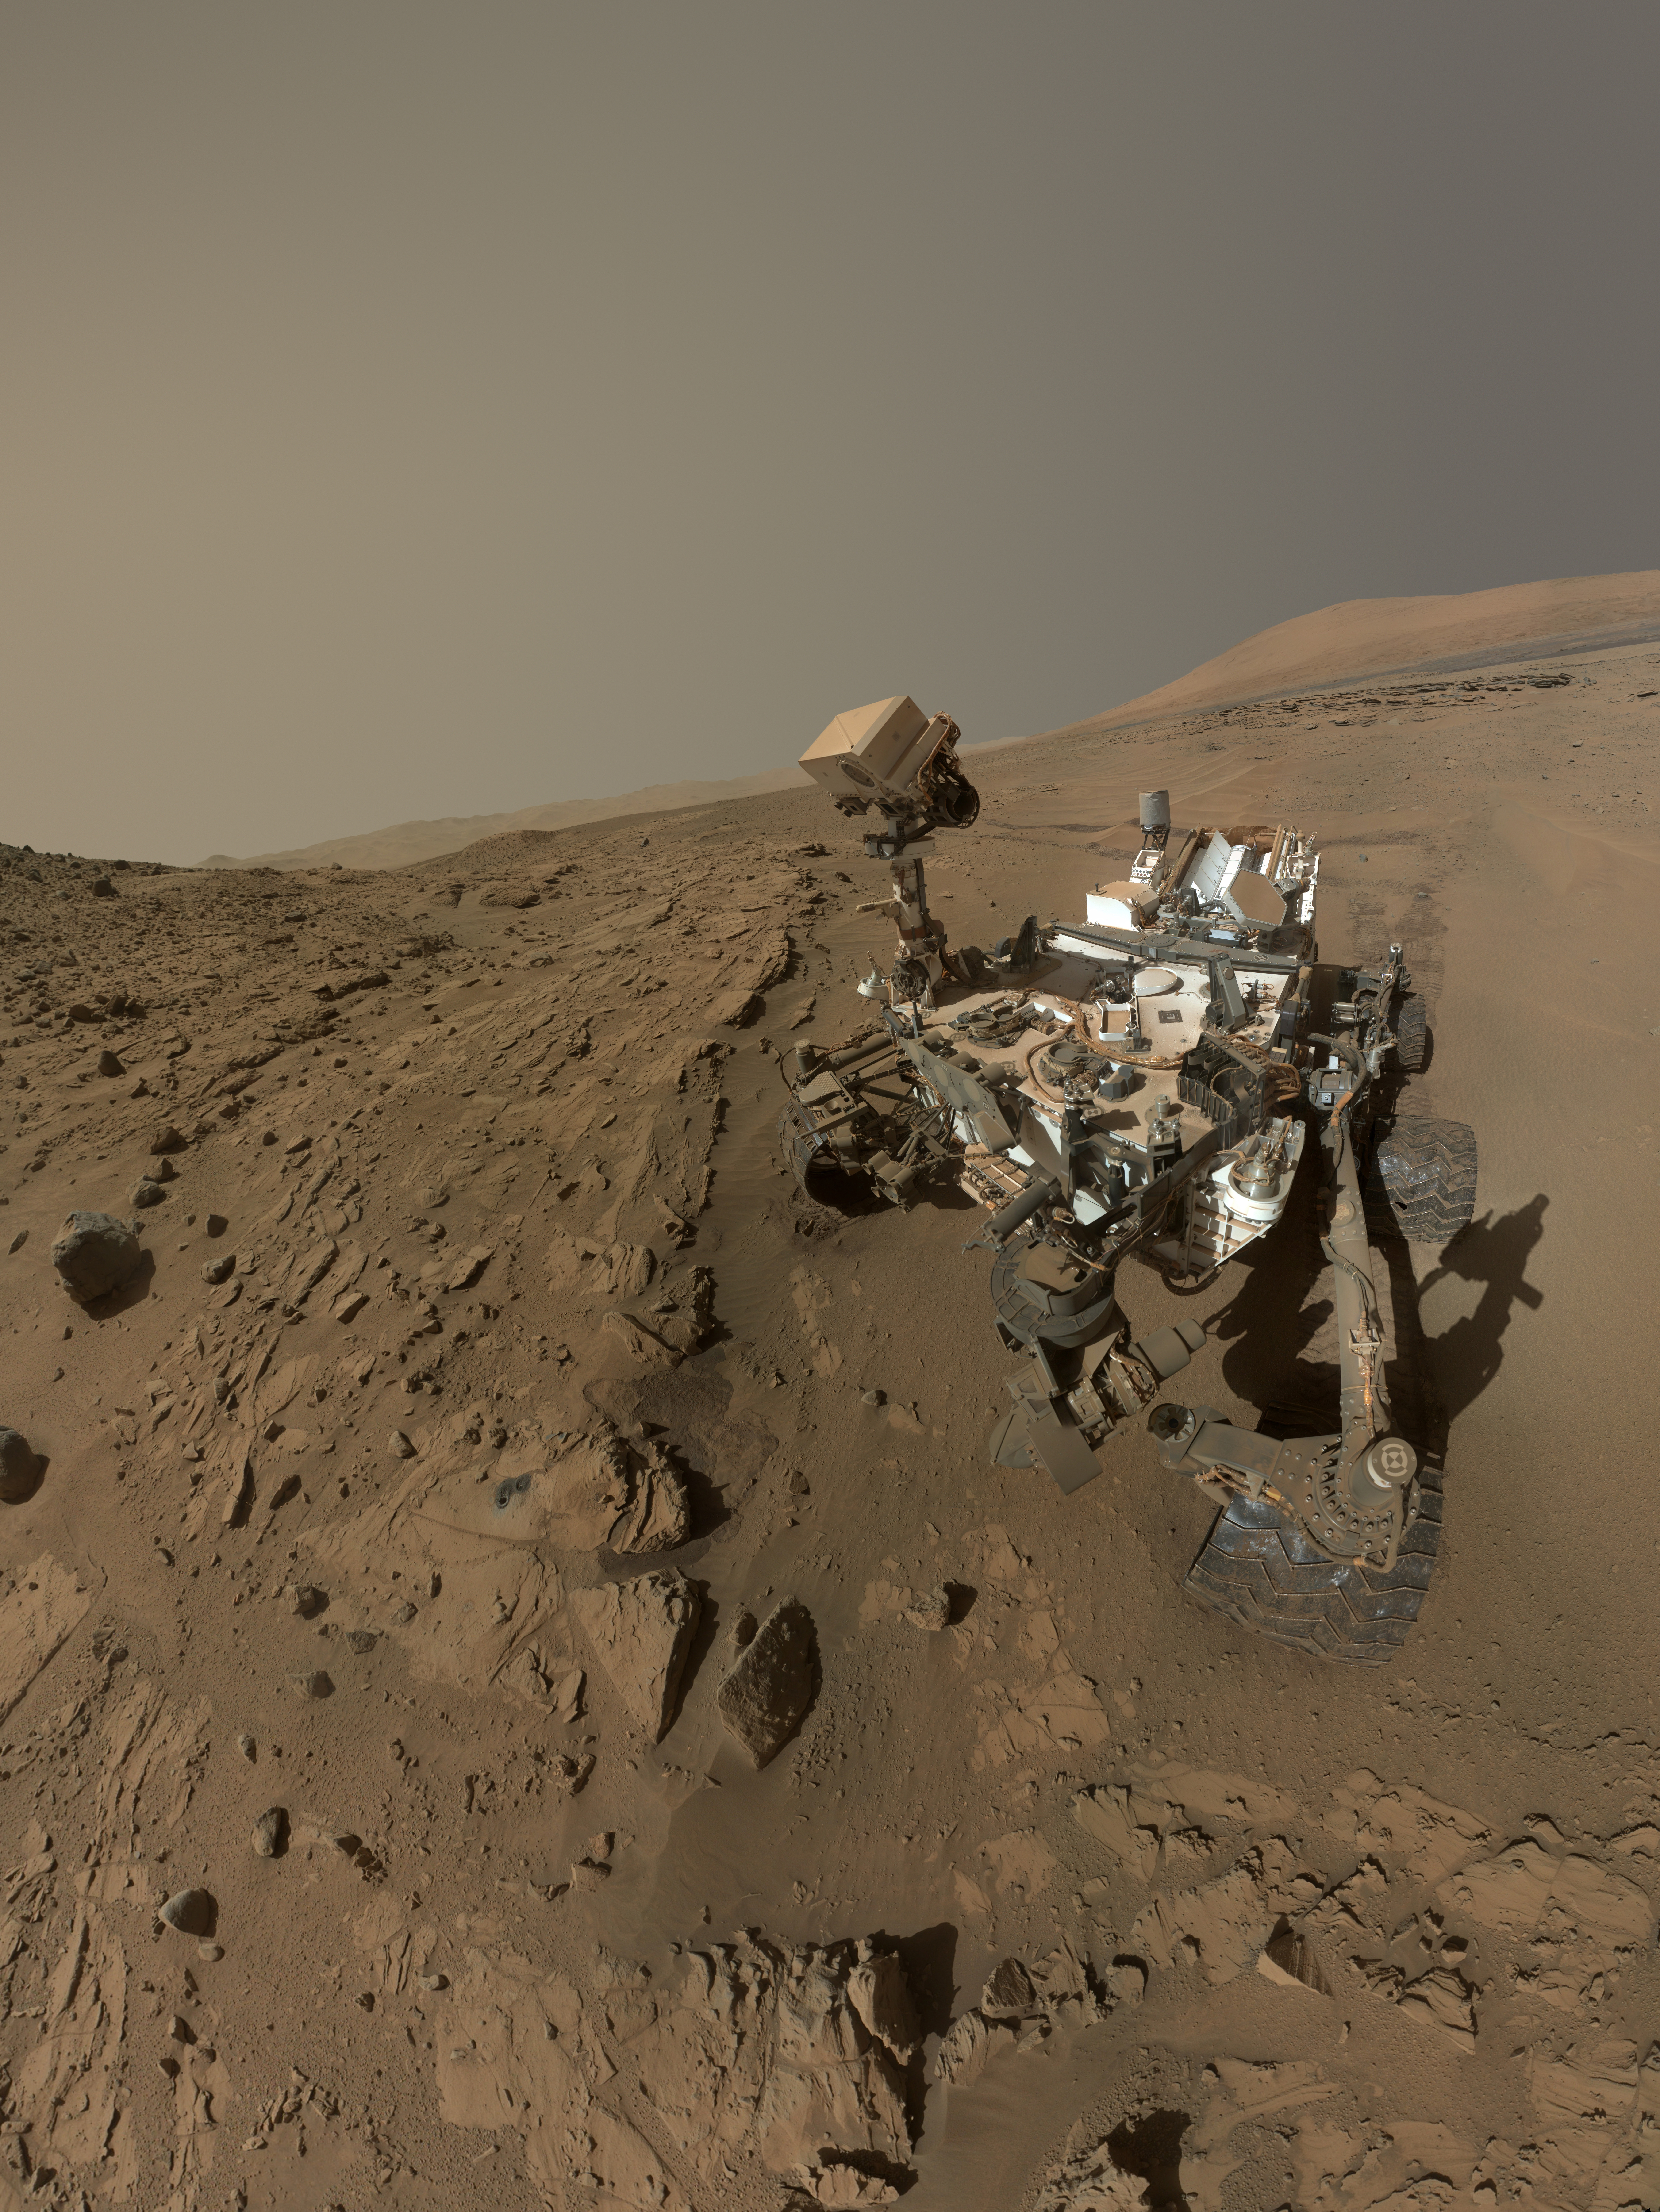

Curiosity Self-Portrait at ‘Windjana’ Drilling Site

NASA’s Curiosity Mars rover used the camera at the end of its arm in April and May 2014 to take dozens of component images combined into this self-portrait where the rover drilled into a sandstone target called “Windjana.” The camera is the Mars Hand Lens Imager (MAHLI), which previously recorded portraits of Curiosity at two other important sites during the mission: “Rock Nest” (PIA16468) and “John Klein” (PIA16937).

Winjana is within a science waypoint site called “The Kimberley,” where sandstone layers with different degrees of resistance to wind erosion are exposed close together.

The view does not include the rover’s arm. It does include the hole in Windjana produced by the hammering drill on Curiosity’s arm collecting a sample of rock powder from the interior of the rock. The hole is surrounded by grayish cuttings on top of the rock ledge to the left of the rover. The Mast Camera (Mastcam) atop the rover’s remote sensing mast is pointed at the drill hole. A Mastcam image of the drill hole from that perspective is at http://mars.jpl.nasa.gov/msl/multimedia/raw/?rawid=0626MR0026780000401608E01_DXXX&s=626. The hole is 0.63 inch (1.6 centimeters) in diameter. The rover’s wheels are 20 inches (0.5 meter) in diameter.

Most of the component frames of this mosaic view were taken during the 613th Martian day, or sol, of Curiosity’s work on Mars (April 27, 2014). Frames showing Windjana after completion of the drilling were taken on Sol 627 (May 12, 2014). The hole was drilled on Sol 621 (May 5, 2014).

MAHLI was built by Malin Space Science Systems, San Diego. NASA’s Jet Propulsion Laboratory, a division of the California Institute of Technology in Pasadena, manages the Mars Science Laboratory Project for the NASA Science Mission Directorate, Washington. JPL designed and built the project’s Curiosity rover.

Credit: NASA/JPL-Caltech/MSSS